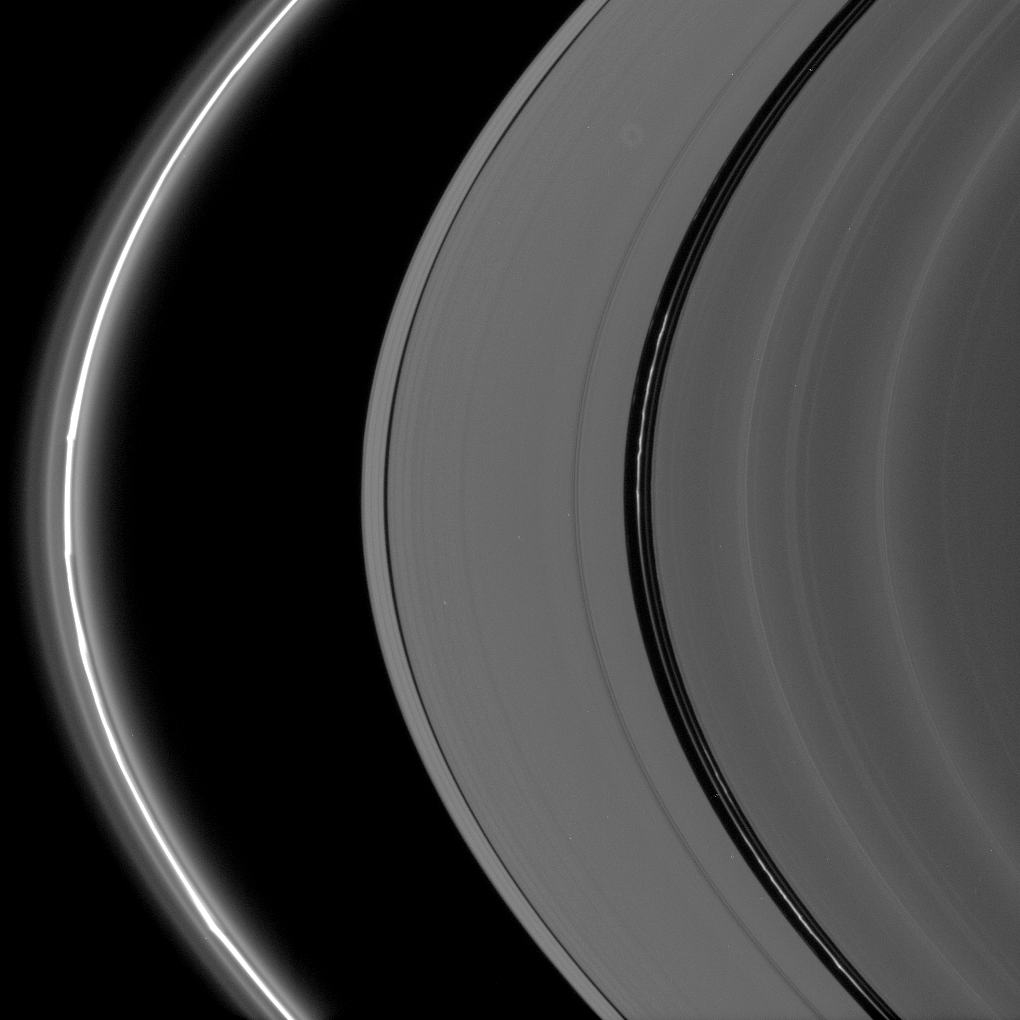

Encke’s Kinks

Bright, kinked ringlets fill the Encke Gap, while the F ring glows brilliantly and displays its signature knots and flanking, diffuse ringlets.

This view looks toward the unlit side of the rings from about 13 degrees above the ringplane.

The image was taken in visible light with the Cassini spacecraft narrow-angle camera on Oct. 7, 2006 at a distance of approximately 1.9 million kilometers (1.2 million miles) from Saturn and at a Sun-Saturn-spacecraft, or phase, angle of 163 degrees. Image scale is 11 kilometers (7 miles) per pixel.

The Cassini-Huygens mission is a cooperative project of NASA, the European Space Agency and the Italian Space Agency. The Jet Propulsion Laboratory, a division of the California Institute of Technology in Pasadena, manages the mission for NASA’s Science Mission Directorate, Washington, D.C. The Cassini orbiter and its two onboard cameras were designed, developed and assembled at JPL. The imaging operations center is based at the Space Science Institute in Boulder, Colo.

Credit: NASA/JPL/Space Science Institute